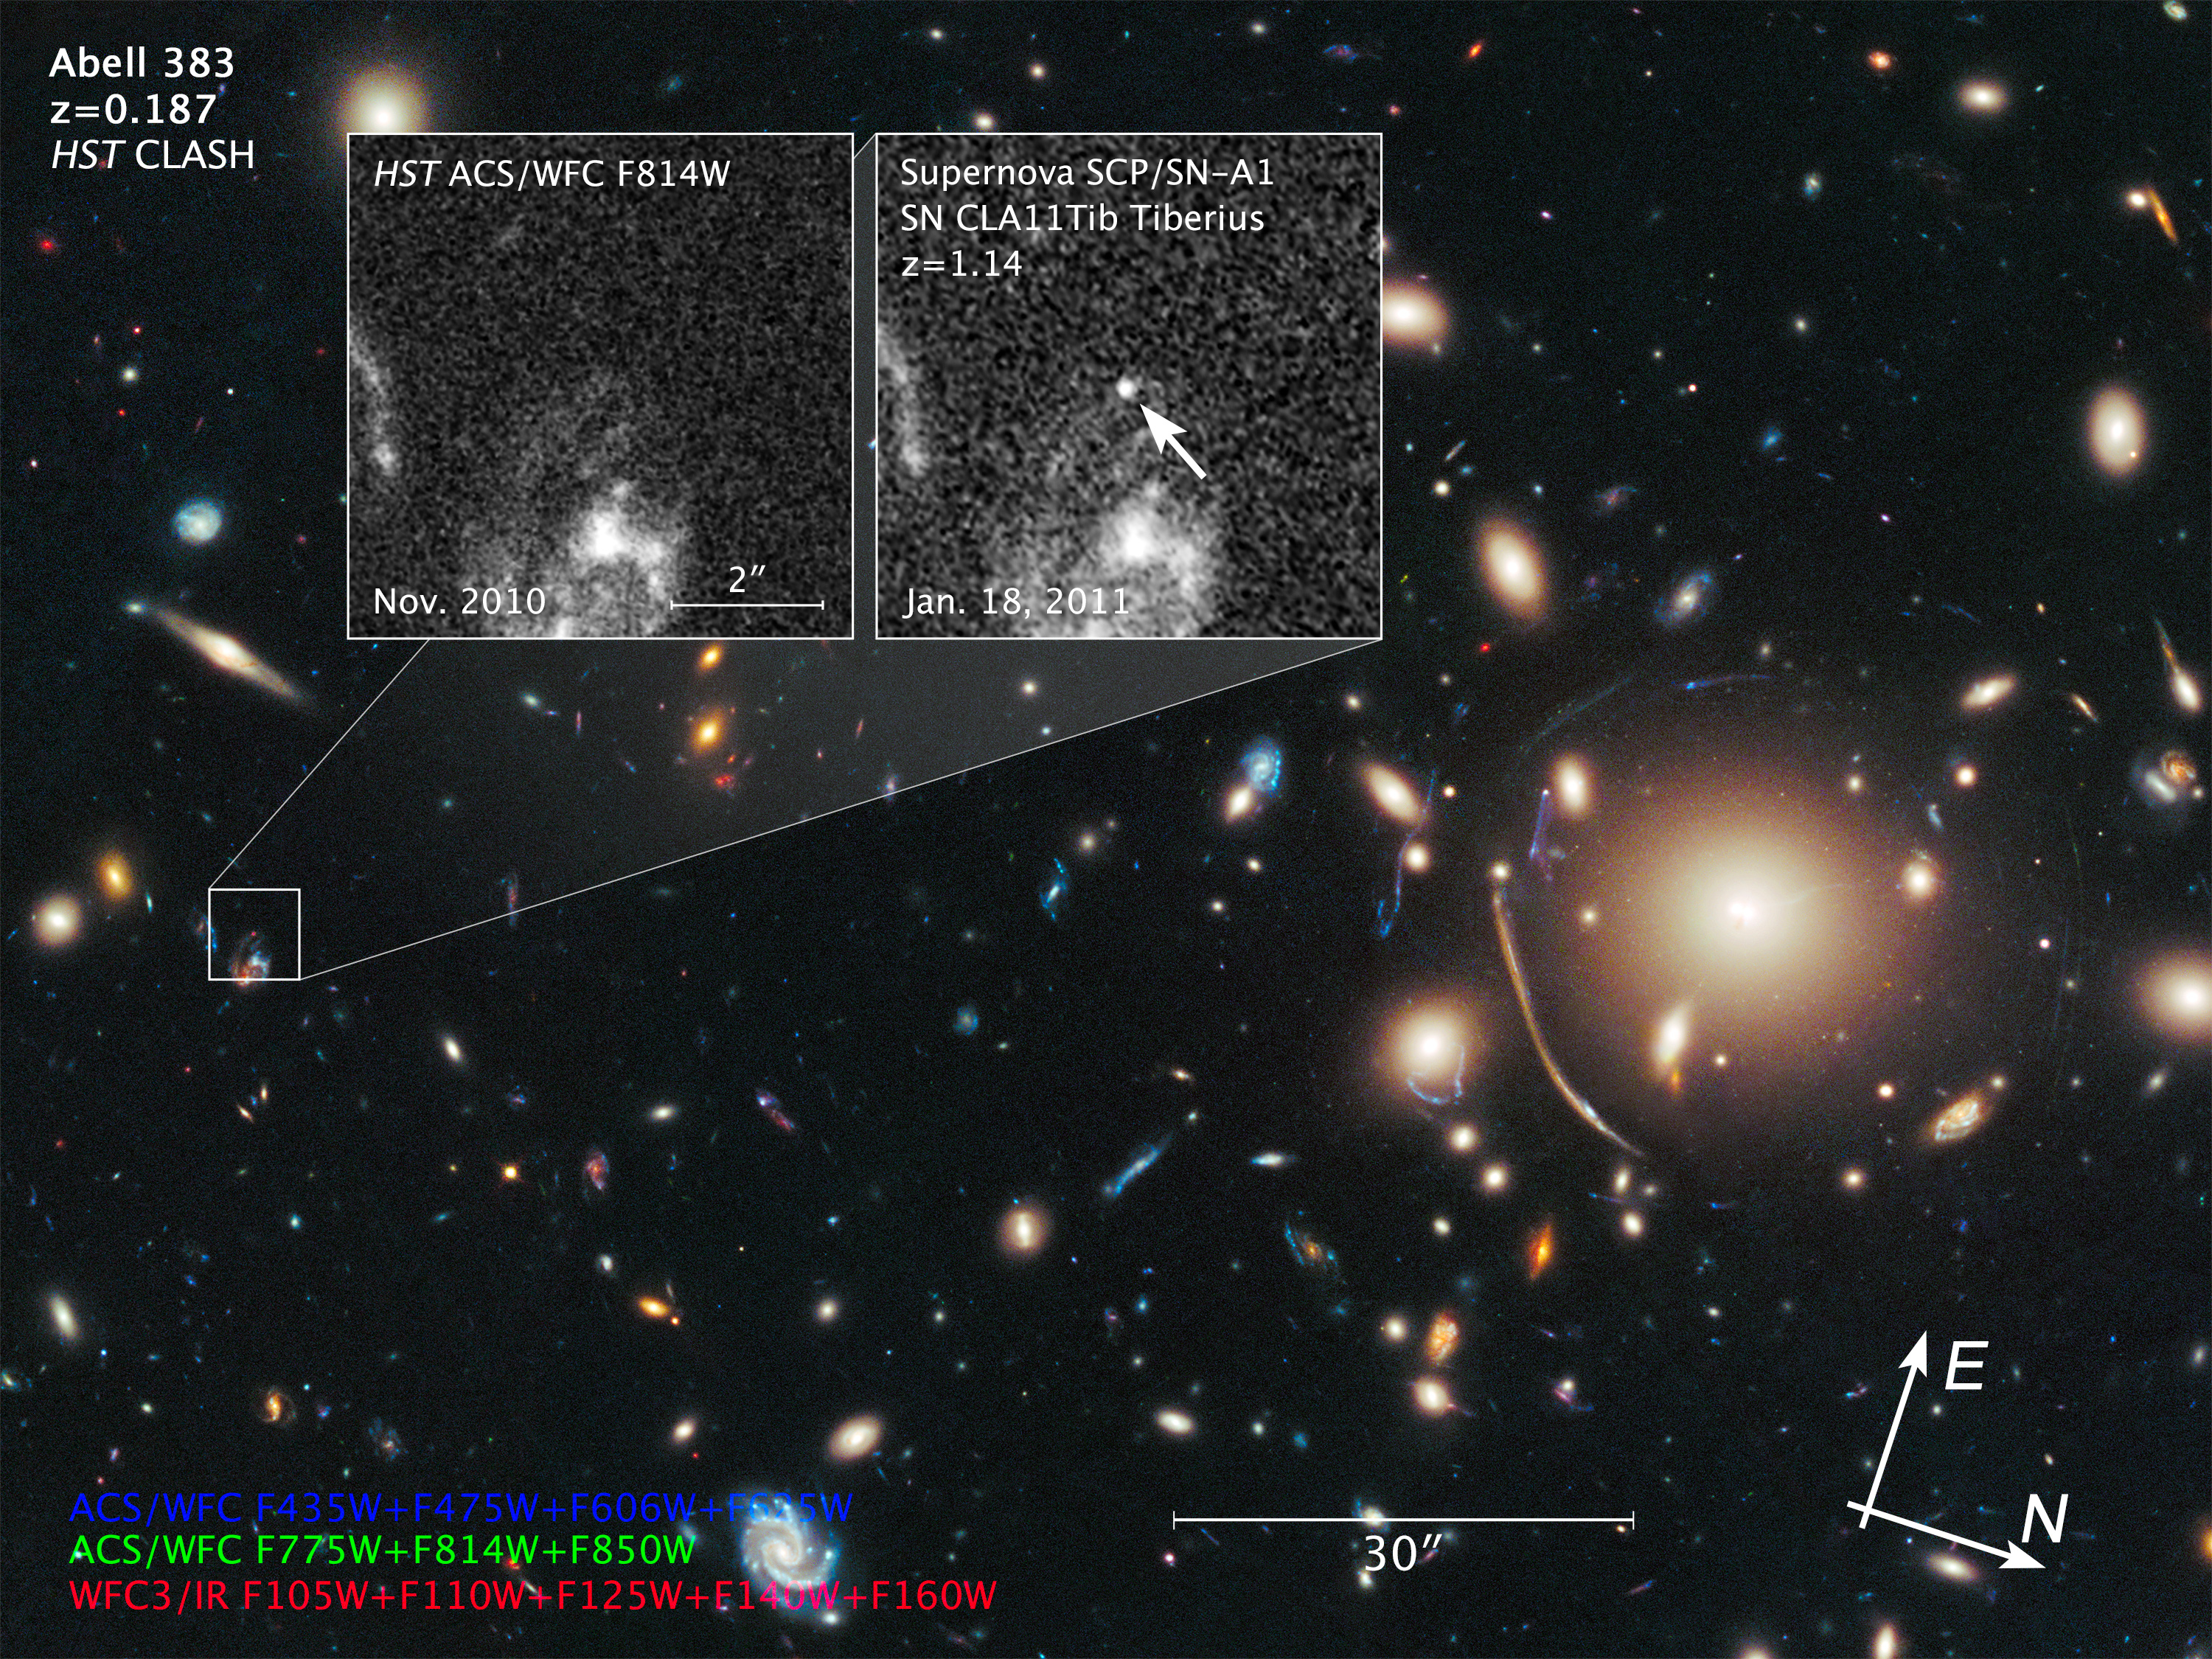

Compass and Scale Image for Supernova Tiberius

Object Name: Abell 383, Supernova Tiberius
Object Description: Galaxy Cluster and Gravitationally Lensed Supernovae
Instrument: HST/ACS/WFC and HST/WFC3/IR
Filters: Galaxy cluster image: ACS/WFC: F435W, F475W, F606W, F625W, F775W, F814W, and F850W WFC3/IR: F105W, F110W, F125W, F140W, and F160W November 2010 inset image: ACS/WFC: F814W January 2011 inset image: ACS/WFC: F814W

Galaxy cluster image: Blue: F435W + F475W + F606W + F625W Green: F775W + F814W + F850W Red: F105W + F110W + F125W + F140W + F160W

Credit: Illustration: NASA, ESA, and Z. Levay (STScI)